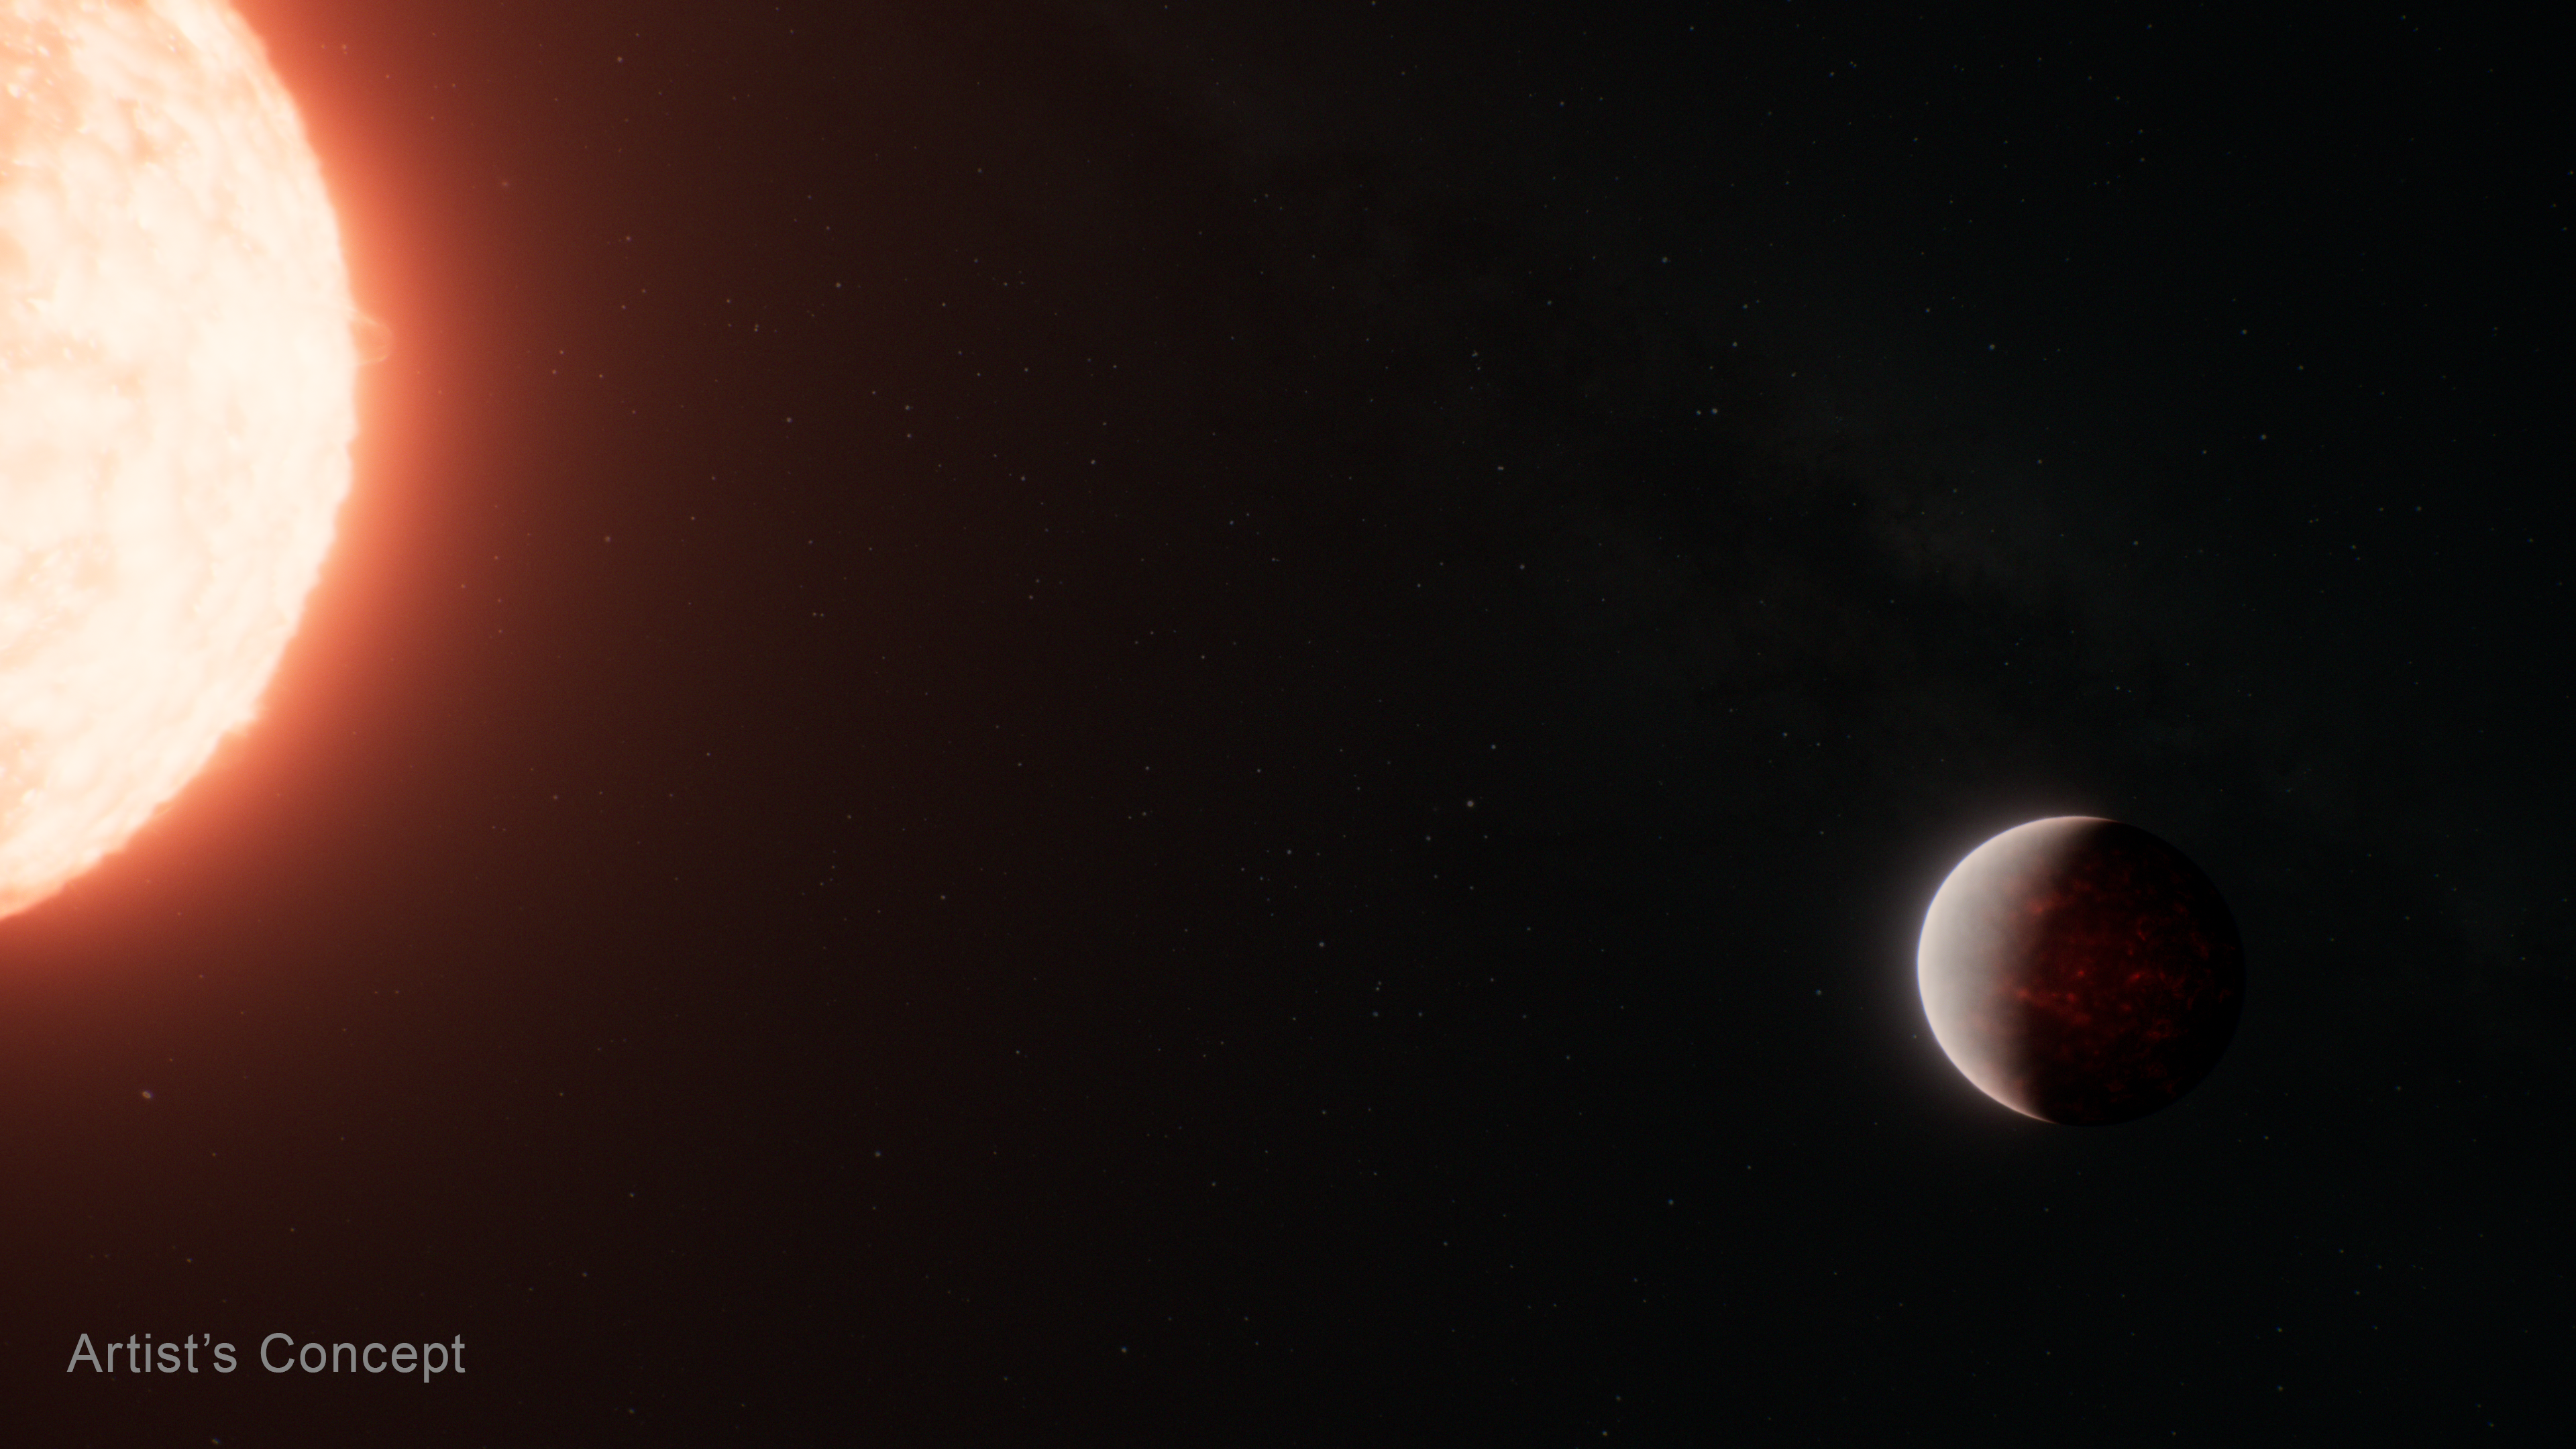

Super-Earth Exoplanet TOI-561 b and Its Star (Artist’s Concept)

This artist’s concept shows what the ultra-hot super-Earth exoplanet TOI-561 b could look like based on observations from NASA’s James Webb Space Telescope and other observatories. Webb data suggests that the planet is surrounded by a thick atmosphere above a global magma ocean.

TOI-561 b is the innermost of four planets orbiting TOI-561, a 10-billion-year-old G-type star located roughly 280 light-years from Earth, in the constellation Sextans.

Classified as an ultra-short period (USP) planet, TOI-561 b orbits just 0.01 AU from its star (1% the distance between Earth and the Sun, or about one million miles), completing one circuit in less than 11 hours.

Although the star is somewhat smaller and cooler than the Sun, the planet orbits so close that its dayside surface temperature must far exceed the melting temperature of typical rock. (Planets that orbit this close to their stars are thought to be tidally locked, with a permanent dayside that faces the star at all times, and a permanent nightside in eternal darkness.) If the planet has a thick atmosphere with winds distributing heat evenly around the planet, the nightside surface will likely also be molten.

This illustration is based on spectroscopic data and other indirect observations. Webb has not captured any images of TOI-561 b.

Credit: Illustration: NASA, ESA, CSA, Ralf Crawford (STScI)